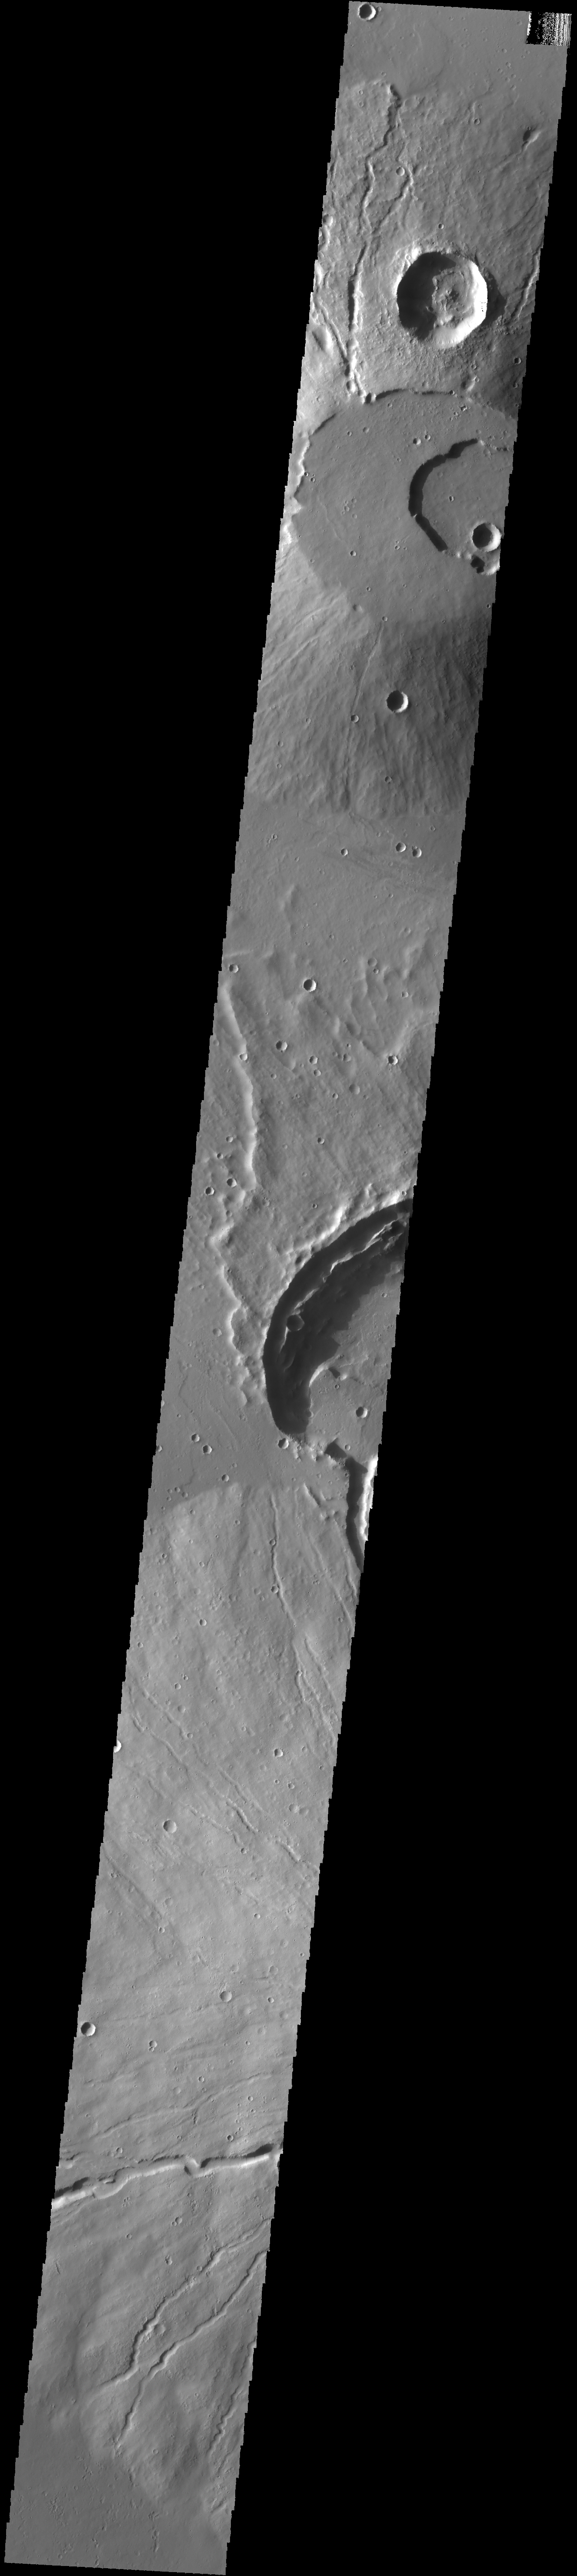

Uranius Tholus

Today’s VIS image crosses the summit of Uranius Tholus, as well as the western flank of Ceraunius Tholus.

Credit: NASA/JPL-Caltech/ASU